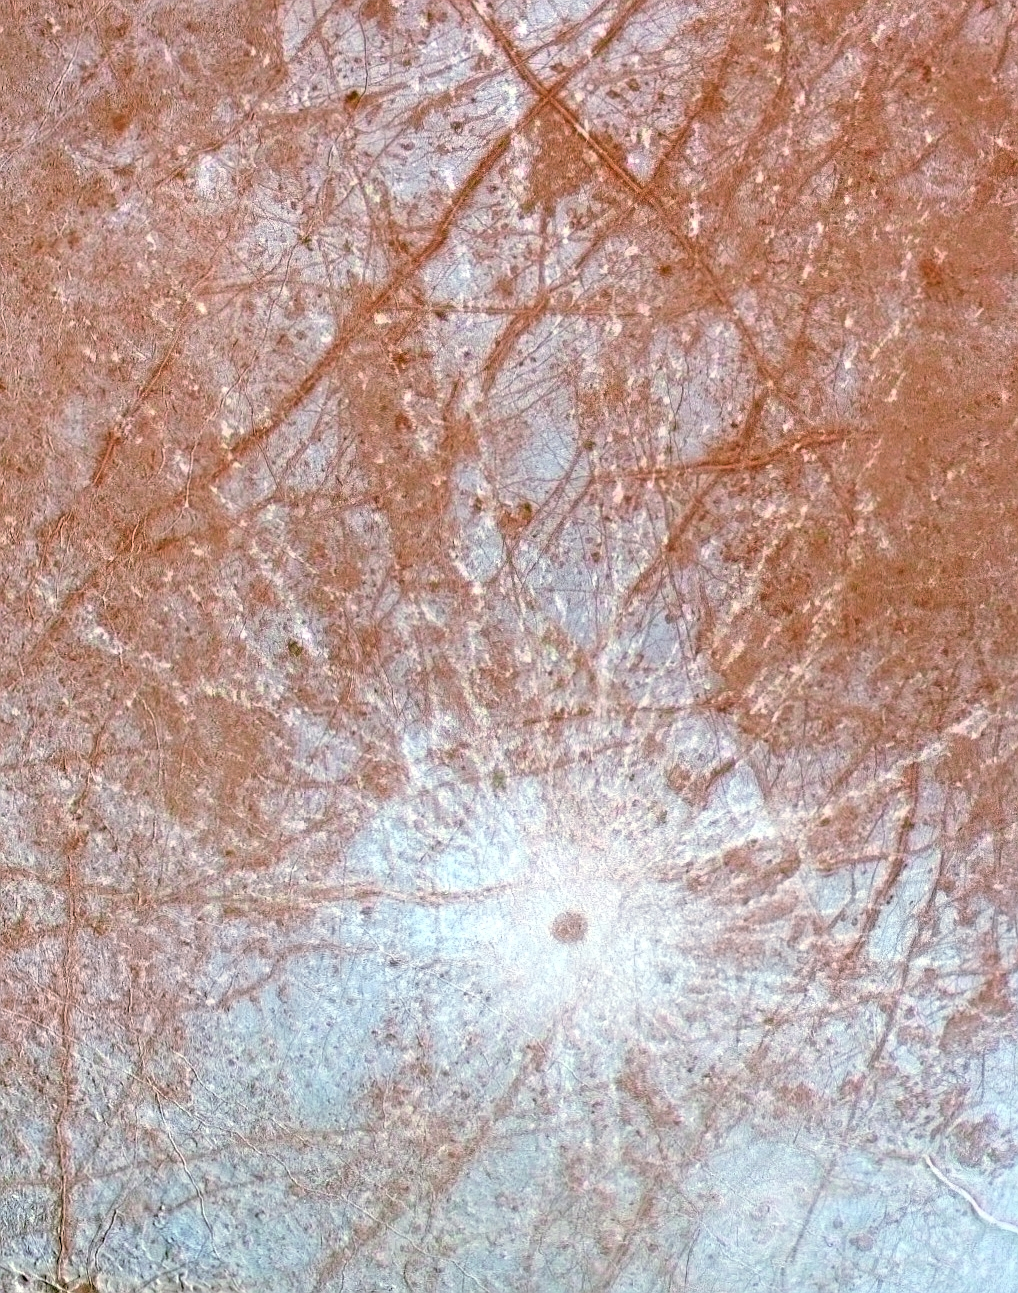

Pwyll Crater on Europa

This enhanced color image of the region surrounding the young impact crater Pwyll on Jupiter’s moon Europa was produced by combining low resolution color data with a higher resolution mosaic of images obtained on December 19, 1996 by the Solid State Imaging (CCD) system aboard NASA’s Galileo spacecraft. This region is on the trailing hemisphere of the satellite, centered at 11 degrees South and 276 degrees West, and is about 1240 kilometers across. North is toward the top of the image, and the sun illuminates the surface from the east.

The 26 kilometer diameter impact crater Pwyll, just below the center of the image, is thought to be one of the youngest features on the surface of Europa. The diameter of the central dark spot, ejecta blasted from beneath Europa’s surface, is approximately 40 kilometers, and bright white rays extend for over a thousand kilometers in all directions from the impact site. These rays cross over many different terrain types, indicating that they are younger than anything they cross. Their bright white color may indicate that they are composed of fresh, fine water ice particles, as opposed to the blue and brown tints of older materials elsewhere in the image.

Also visible in this image are a number of the dark lineaments which are called “triple bands” because they have a bright central stripe surrounded by darker material. Scientists can use the order in which these bands cross each other to determine their relative ages, as they attempt to reconstruct the geologic history of Europa.

The Jet Propulsion Laboratory, Pasadena, CA manages the mission for NASA’s Office of Space Science, Washington, DC.

Credit: NASA/JPL/University of Arizona